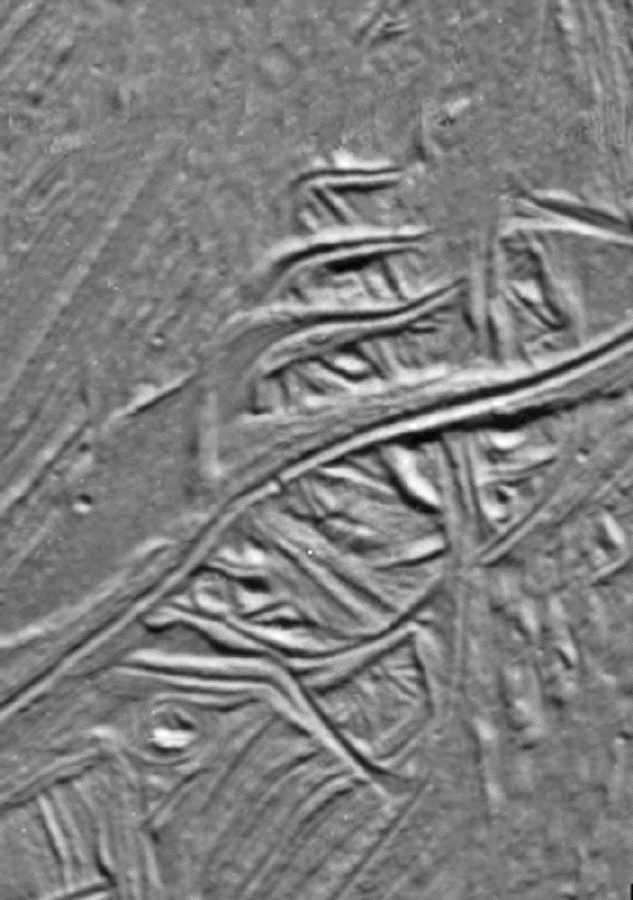

Cracks and Ridges Distorted by Europan Fault Motion

These cracks and ridges in the south polar region of Jupiter’s moon Europa have been rotated into sigmoidal or “S” shapes by the motion of Astypalaea Linea, a strike-slip fault in the moon’s icy surface. These cracks and ridges are located within Cyclades Macula, a region of the fault which has been pulled apart and created openings through which warmer, softer ice from below Europa’s brittle ice shell surface, or frozen water from a possible subsurface ocean, could reach the surface. This upwelling of material formed large areas of new ice within the boundaries of the original fault. North is to the top of the picture. The once active fault structure is a barely visible line (right of center) that trends approximately north to south in this image.

An earlier northwest to southeast trending generation of rotated cracks underlies the more recent set. Such rotated structure is typical of a process known as “simple shear,” and characterizes many large strike-slip faults on Earth. In this case, however, simple shear structures seem limited to the interior of the Cyclades Macula pull apart region and do not appear to border the elongate trunk of the fault, Astypalaea Linea. Comparisons between these structures related to faults on Europa and those on Earth may generate ideas useful in the study of terrestrial faulting.

The sun illuminates the surface from the top. The image, centered at 63 degrees south latitude and 191 degrees west longitude, covers an area approximately 15 by 10 kilometers (9 by 6 miles). The resolution is 40 meters (131 feet) per picture element. The images were taken on September 26, 1998 at a range of less than 4200 kilometers (2600 miles) by the Solid State Imaging (SSI) system on NASA’s Galileo spacecraft.

The Jet Propulsion Laboratory, Pasadena, CA manages the Galileo mission for NASA’s Office of Space Science, Washington, DC.

This image and other images and data received from Galileo are posted on the World Wide Web, on the Galileo mission home page at URLhttp://solarsystem.nasa.gov/galileo/. Background information and educational context for the images can be found at URLhttp://www.jpl.nasa.gov/galileo/sepo.

Credit: NASA/JPL/University of Arizona